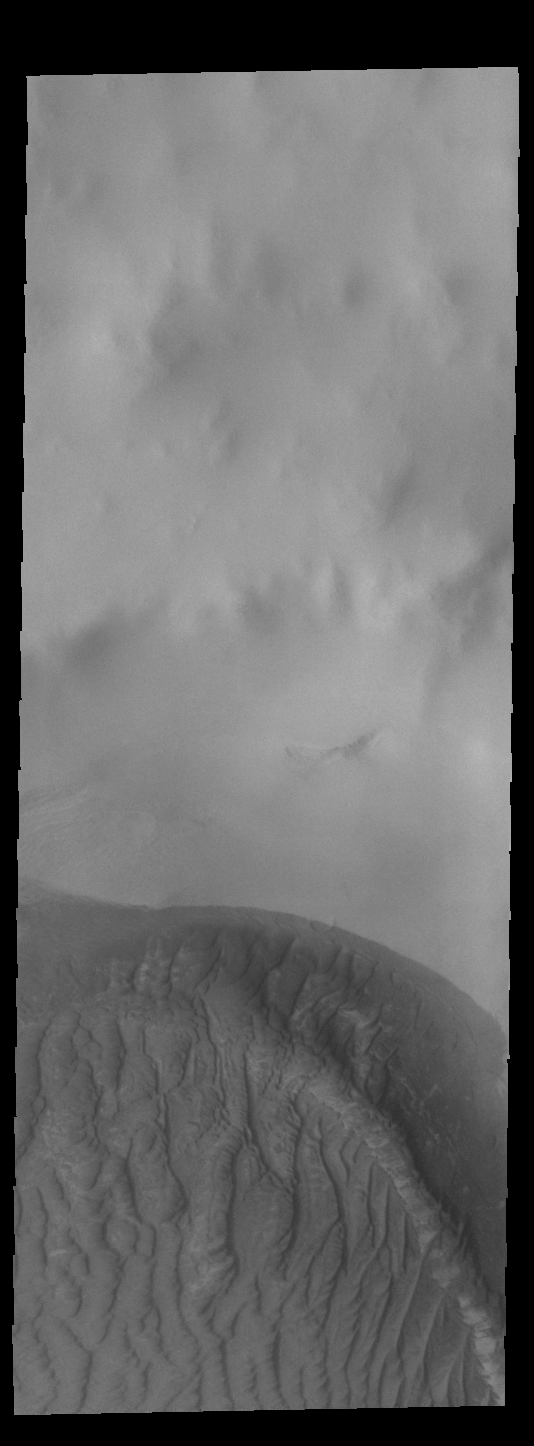

Near Polar Dunes

Today’s VIS image shows a sand sheet located on the floor of an unnamed crater just north of the edge of the South polar ice cap. The morphology of the dune is different from other sand dunes in lower latitudes. The difference is due to ice cementing the sand grains, making the movement of sand materials almost impossible. Only during the summer season the very surface loses this interstitial ice enough for small movements during windy conditions.

Credit: NASA/JPL-Caltech/ASU